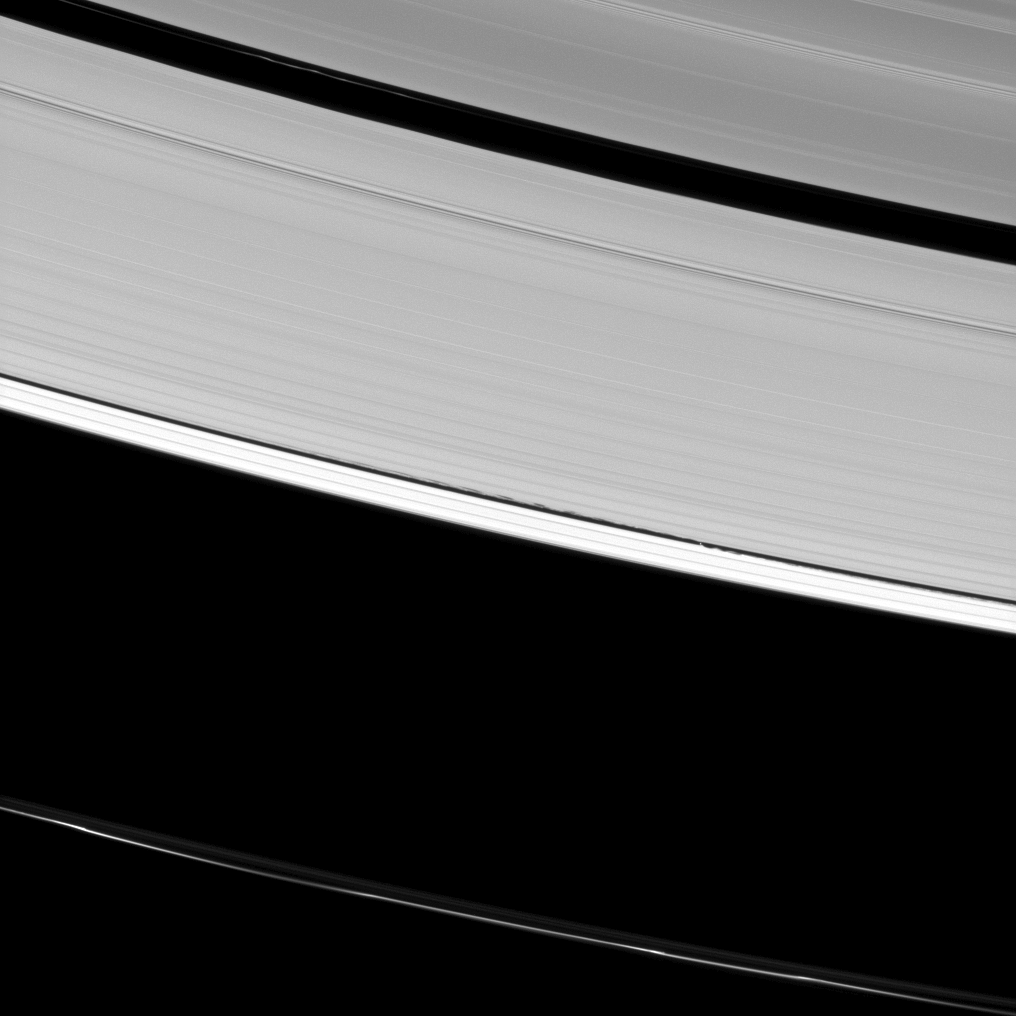

Rings and Waves

Saturn’s A ring is decorated with several kinds of waves. Here the Cassini spacecraft has captured a host of density waves, a bending wave (in the upper-right corner), and the edge waves on the edge of the Keeler gap caused by the small moon Daphnis. Daphnis itself appears as a tiny dot in the middle of the Keeler gap.

See PIA10501 for a closer look at bending and density waves and to learn more about them. For more on the edge waves caused by Daphnis, see PIA11655.

This view looks toward the unilluminated side of the rings from about 41 degrees below the ringplane. The image was taken in visible light with the Cassini spacecraft narrow-angle camera on April 28, 2013.

The view was obtained at a distance of approximately 777,000 miles (1.3 million kilometers) from Daphnis and at a Sun-Daphnis-spacecraft, or phase, angle of 76 degrees. Image scale is 5 miles (8 kilometers) per pixel.

The Cassini-Huygens mission is a cooperative project of NASA, the European Space Agency and the Italian Space Agency. The Jet Propulsion Laboratory, a division of the California Institute of Technology in Pasadena, manages the mission for NASA’s Science Mission Directorate, Washington, D.C. The Cassini orbiter and its two onboard cameras were designed, developed and assembled at JPL. The imaging operations center is based at the Space Science Institute in Boulder, Colo.

Credit: NASA/JPL-Caltech/Space Science Institute